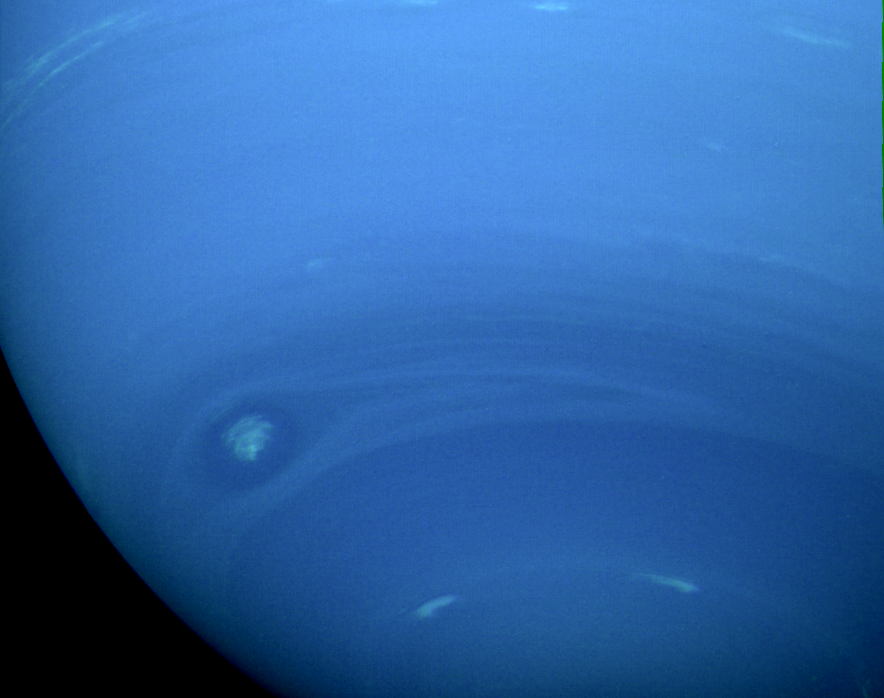

Neptune’s Southern Hemisphere

This photograph of Neptune’s southern hemisphere was taken by the narrow-angle camera on NASA’s Voyager 2 when the spacecraft was 4.2 million km (2.6 million miles) from the planet. The smallest features that can be seen are 38 km (24 miles) across. The almond-shaped structure at the left is a large cloud system that has been seen for several weeks. Internal details in the feature have become increasingly apparent as Voyager 2 has approached. Systems with similar shapes in Jupiter’s atmosphere rotate about their centers, rolling in the local winds that increase toward the south. However, the wispy nature of the white central clouds in this Neptunian feature make confirmation of the system’s rotation difficult. The Voyager Mission is conducted by JPL for NASA’s Office of Space Science and Applications.

Credit: NASA/JPL